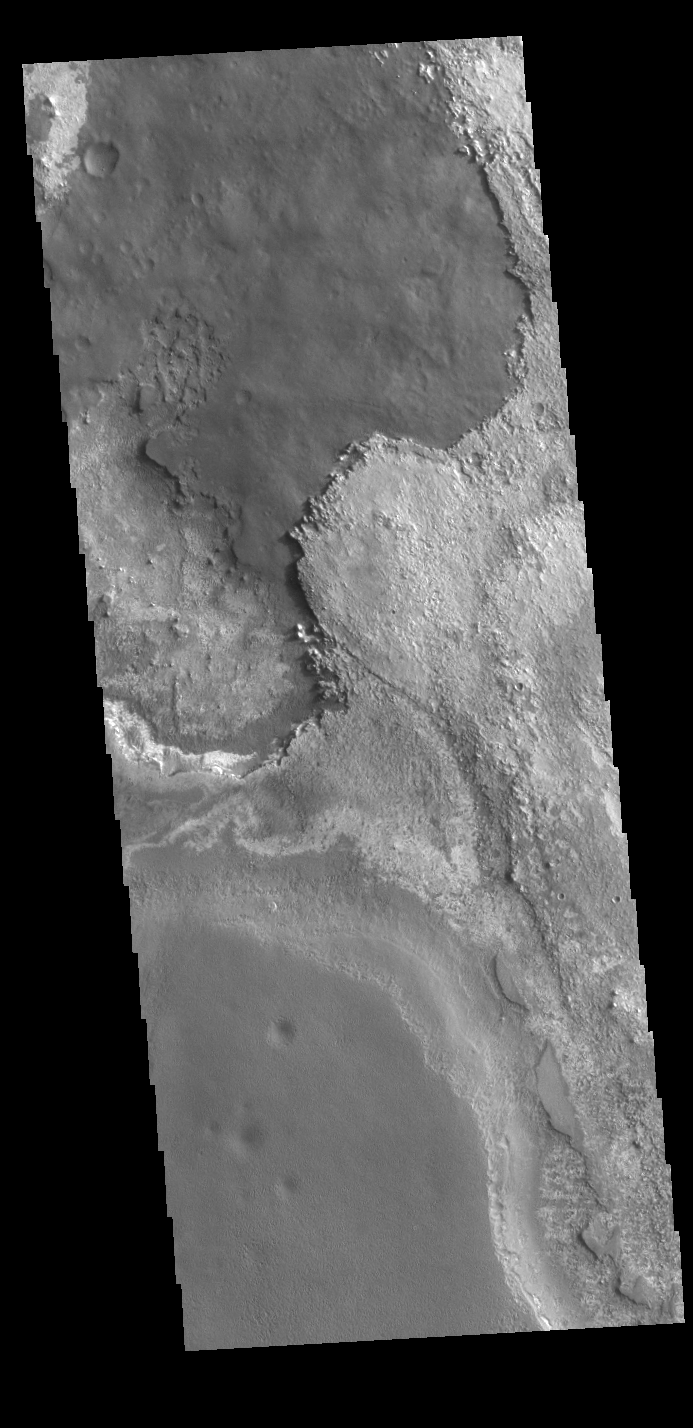

Meridiani Planum Layers

This VIS image shows layering of surface materials in Meridiani Planum. TES (Thermal Emission Spectrometer) initially detected hematite in a surface layer, which was confimed by THEMIS (THermal EMision Imaging System). These findings supported a water rich origin of the hematite and led to the selection of the site for the Opportunity MER (Mars Exploration Rover).

Credit: NASA/JPL-Caltech/ASU